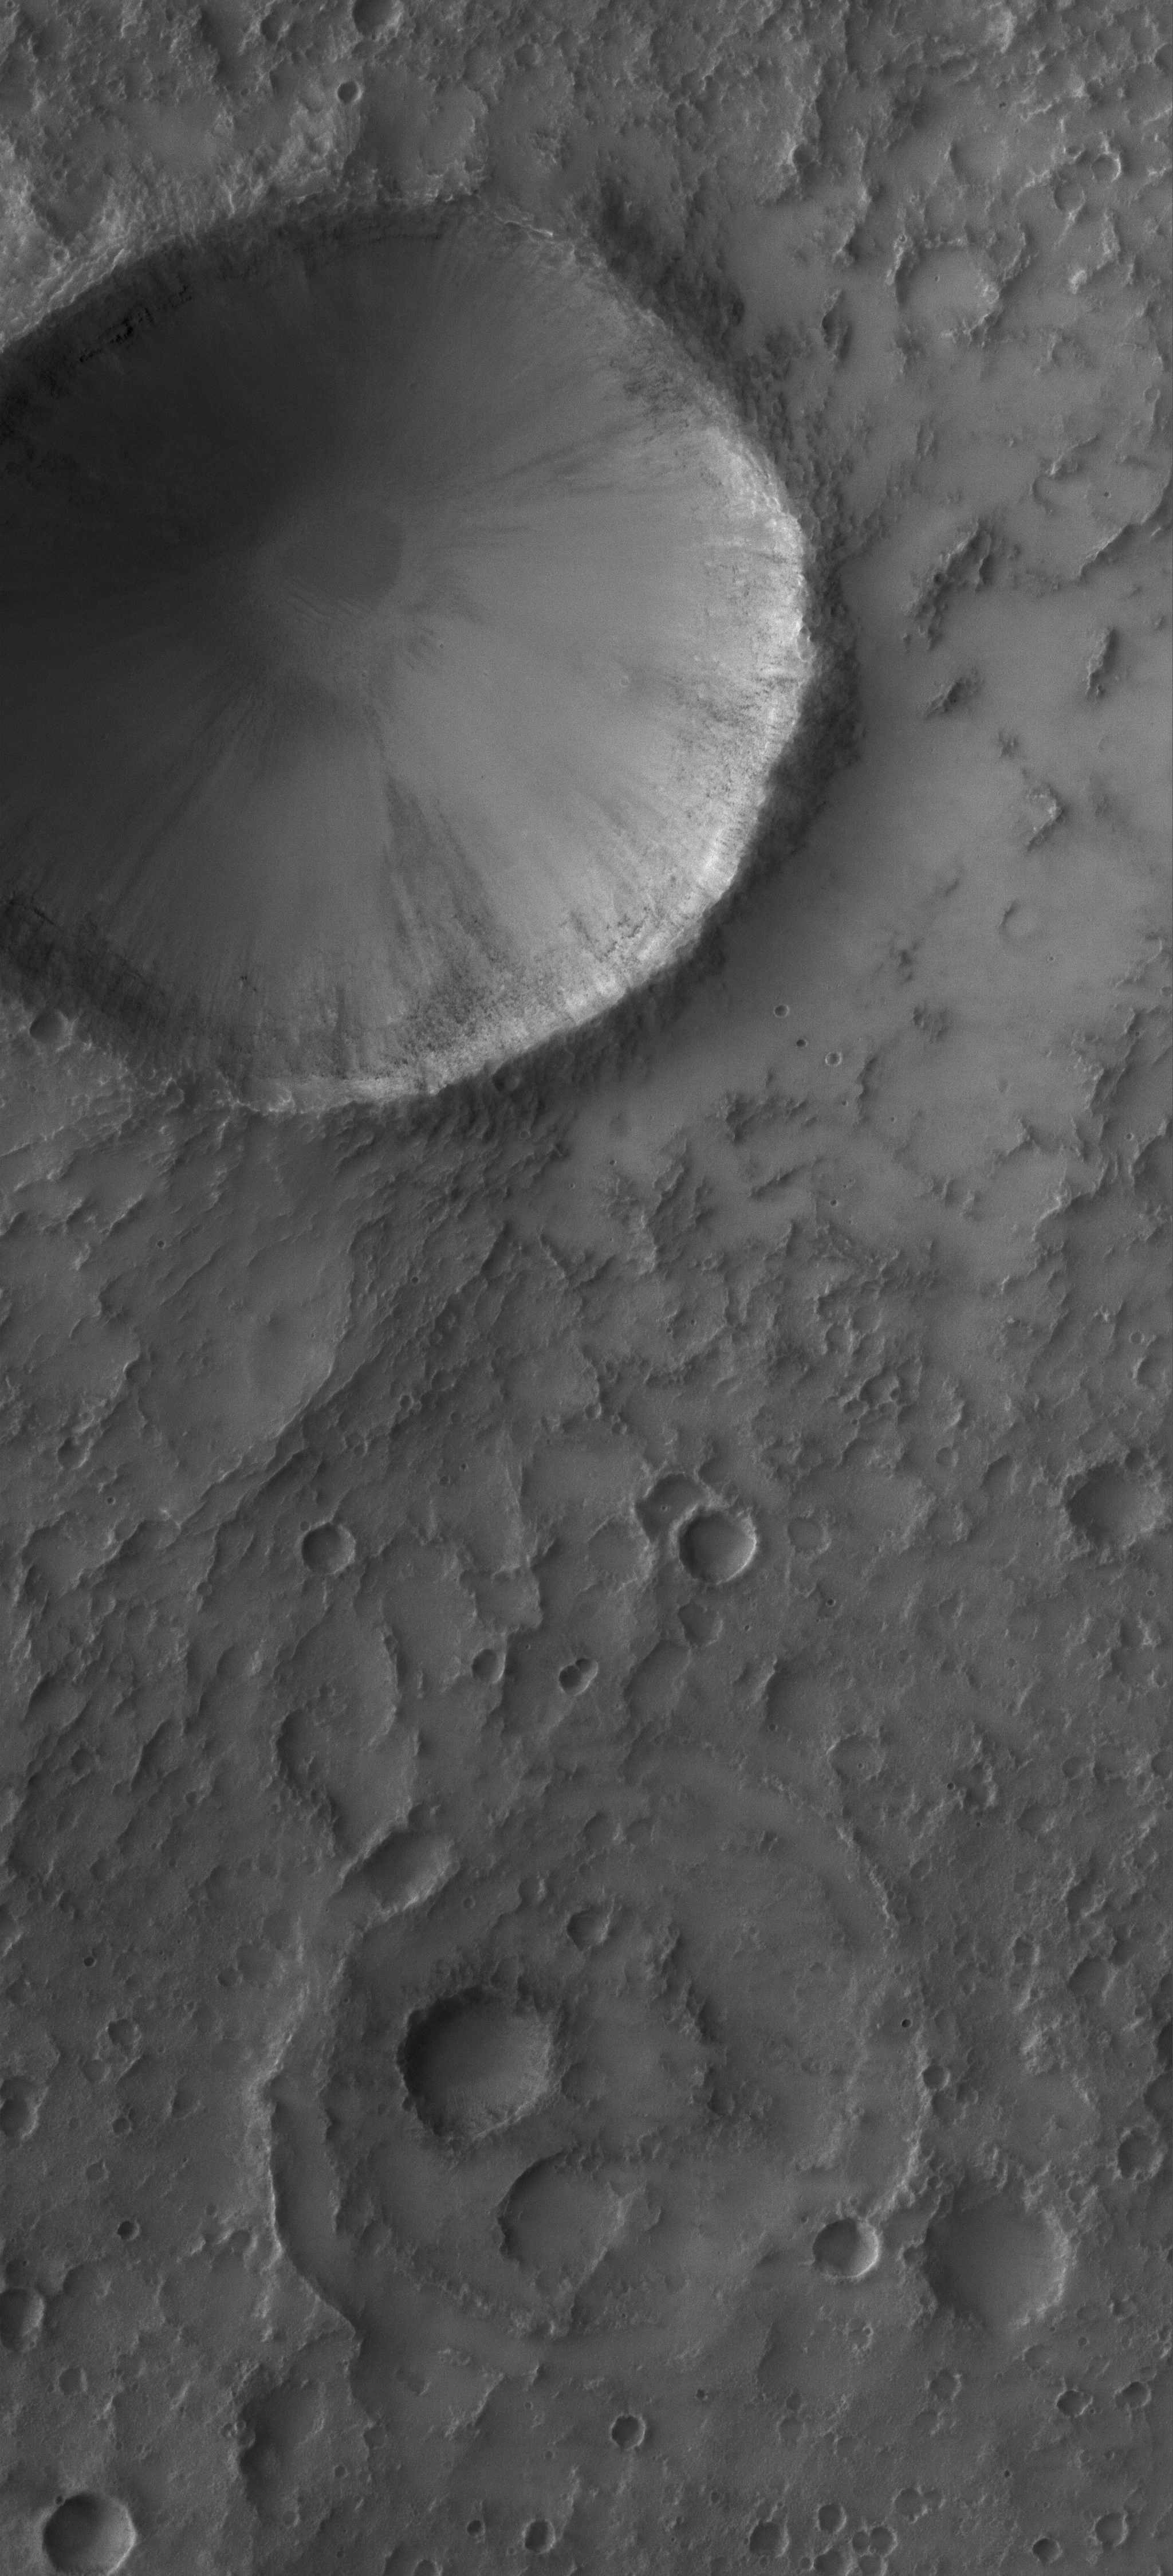

Up Close and Personal

2 March 2006
This Mars Global Surveyor (MGS) Mars Orbiter Camera (MOC) image shows a 1.5 meters (~5 feet) per pixel view of an impact crater that is approximately 3 km (9840 ft) in diameter. It is located in southwestern Terra Sabaea. South (toward the bottom of the image) of the impact crater is a second, more subdued circular feature which is probably an ancient impact crater that was buried and only partially exhumed, a common occurrence on Mars.

Location near: 21.9°S, 338.6°W
Image width: ~3 km (~1.9 mi)
Illumination from: upper left
Season: Southern Summer

Credit: NASA/JPL/Malin Space Science Systems